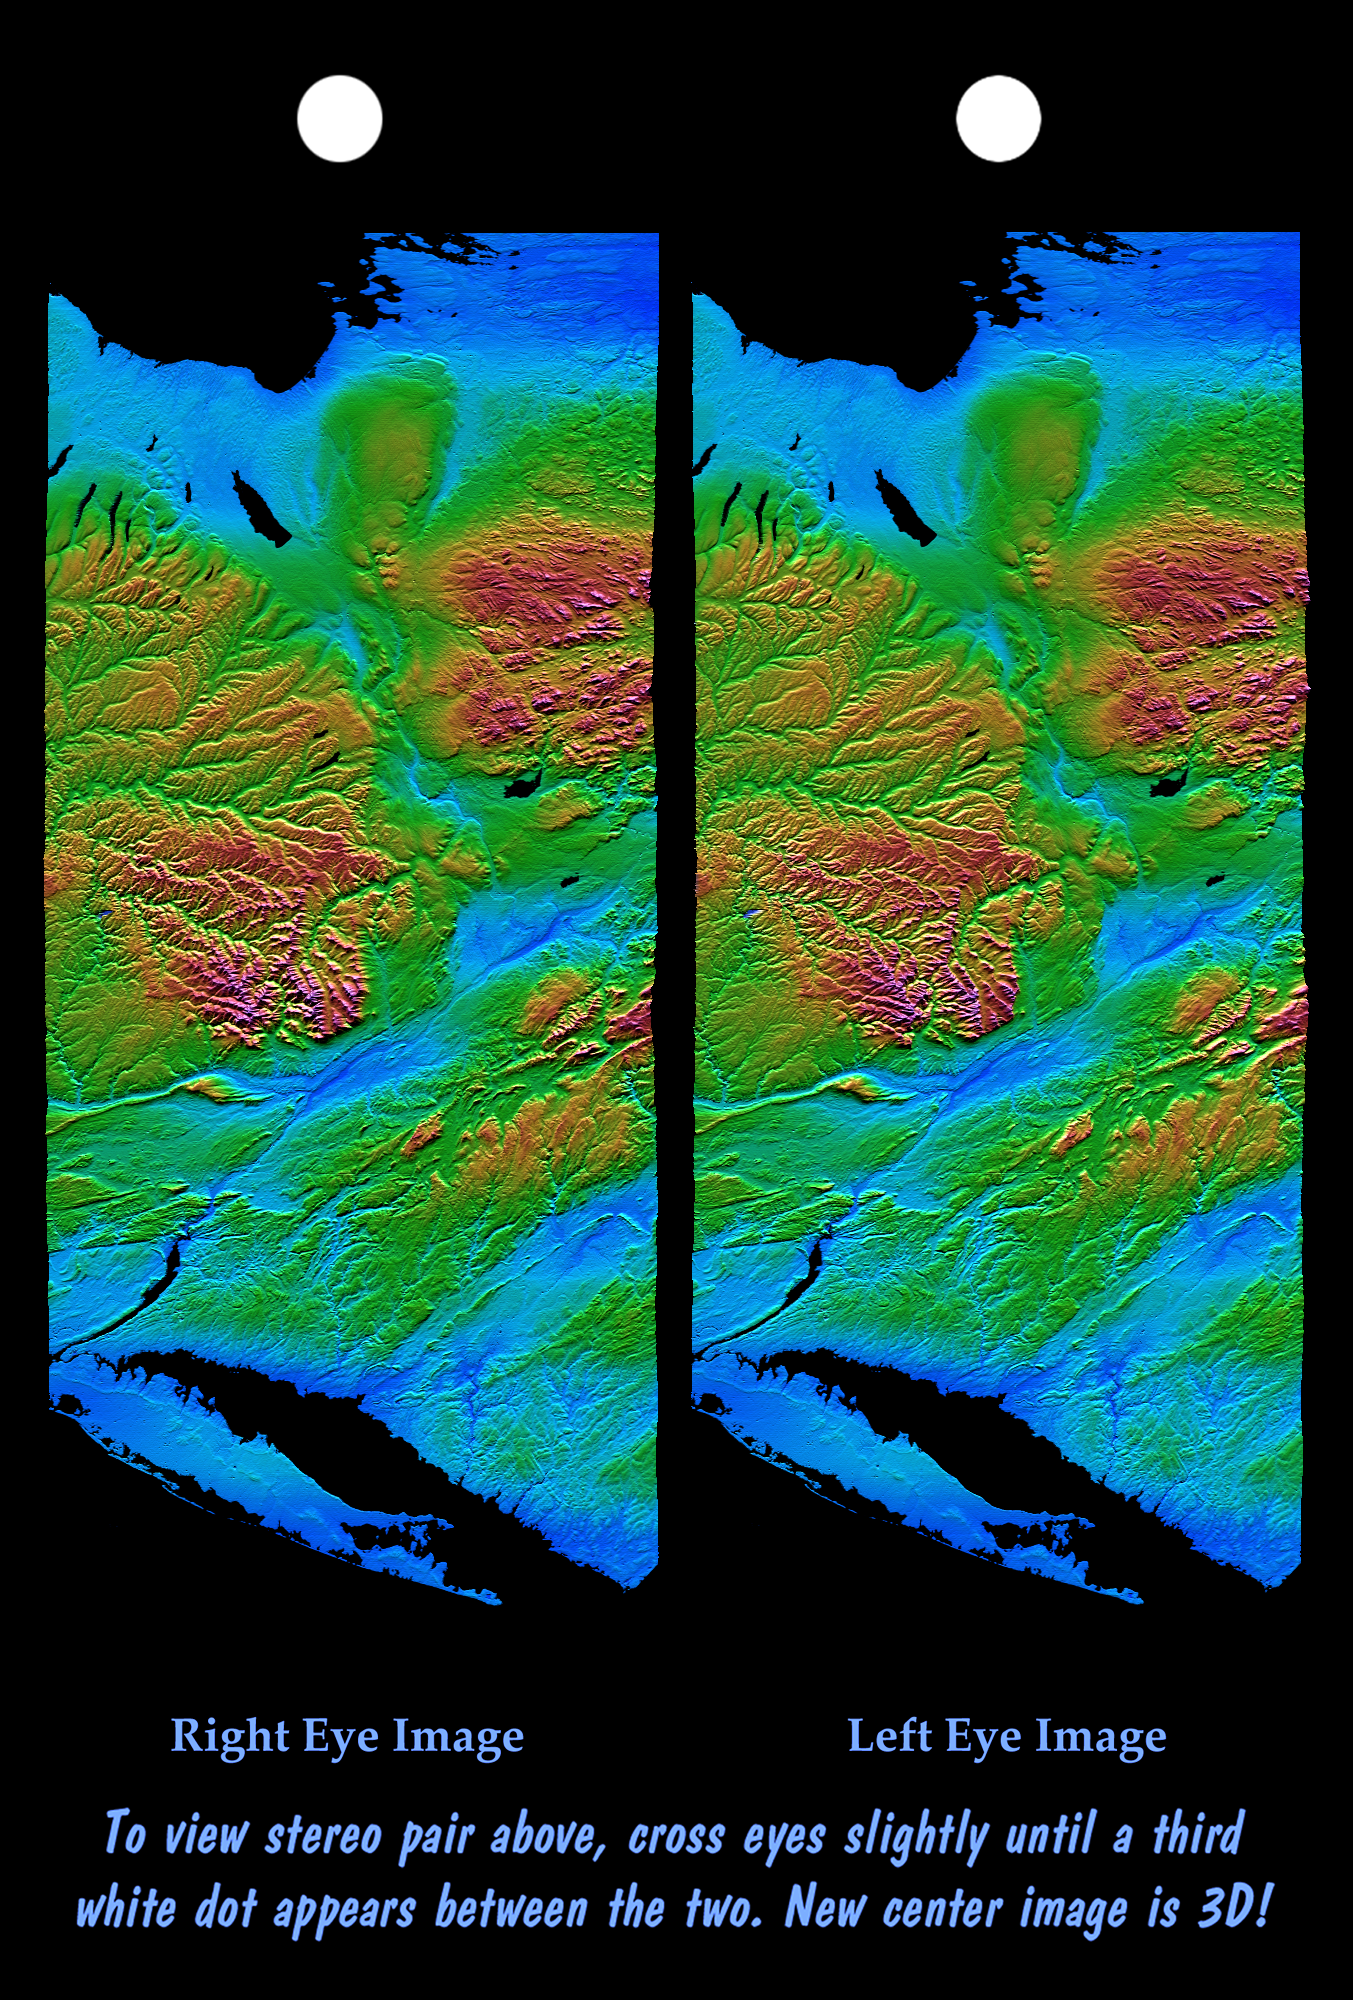

Stereo Pair of Height as Color & Shaded Relief, New York State, Lake Ontario to Long Island

From Lake Ontario and the St. Lawrence River (at the top of the image) and extending to Long Island (at the bottom) this image shows the varied topography of eastern New York State and parts of Massachusetts, Connecticut, Pennsylvania and New Jersey. The high “bumpy” area in the middle to top right is the southern and western Adirondack Mountains, a deeply eroded landscape that includes the oldest exposed rocks in the eastern U.S.

On the left side is the Catskill Mountains, a part of the Appalachian Mountain chain, where river erosion has produced an intricate pattern of valleys. Between the Adirondacks and Catskills is a wide valley that contains the Mohawk River and the Erie Canal. On the northwest (top) of the Catskills are several long, narrow lakes, some of the Finger Lakes of central New York that were carved by the vast glacier that covered this entire image as recently as 18,000 years ago.

The Hudson River runs along a straight valley from right center (near Glens Falls), widening out as it approaches New York City at the lower left on the image. The Connecticut River valley has a similar north-south trend further to the east (across the lower right corner of the image). The Berkshires are between the Hudson and Connecticut valleys. Closer to the coast are the more deeply eroded rocks of the area around New York City, where several resistant rock units form topographic ridges.

This image product is derived from a preliminary SRTM elevation model, processed with preliminary navigation information from the Space Shuttle. Broad scale and fine detail distortions in the model seen here will be corrected in the final elevation model.

This stereoscopic image was generated by first creating and combining a shaded relief image and a height as color image, both of which were derived from the elevation model. Large water bodies were then masked, and the result was then draped back over the elevation model. Two differing perspectives were then calculated, one for each eye. This color image can be viewed in 3-D by viewing the left image with the right eye and the right image with the left eye (cross-eyed viewing), or by downloading and printing the image pair, and viewing them with a stereoscope. When stereoscopically merged, the result is a vertically exaggerated view of the Earth’s surface in its full three dimensions.

This image was acquired by the Shuttle Radar Topography Mission (SRTM) aboard the Space Shuttle Endeavour, launched on February 11, 2000. SRTM used the same radar instrument that comprised the Spaceborne Imaging Radar-C/X-Band Synthetic Aperture Radar (SIR-C/X-SAR) that flew twice on the Space Shuttle Endeavour in 1994. SRTM was designed to collect three-dimensional measurements of the Earth’s surface. To collect the 3-D data, engineers added a 60-meter-long (200-foot) mast, installed additional C-band and X-band antennas, and improved tracking and navigation devices. The mission is a cooperative project between the National Aeronautics and Space Administration (NASA), the National Imagery and Mapping Agency (NIMA) of the U.S. Department of Defense (DoD), and the German and Italian space agencies. It is managed by NASA’s Jet Propulsion Laboratory, Pasadena, CA, for NASA’s Earth Science Enterprise, Washington DC.

Size: 220 by 510 kilometers (135 by 315 miles)
Location: 43 deg. North lat., 75 deg. West lon.
Orientation: North toward the upper right
Date Acquired: February 13, 2000

Credit: NASA/JPL/NIMA